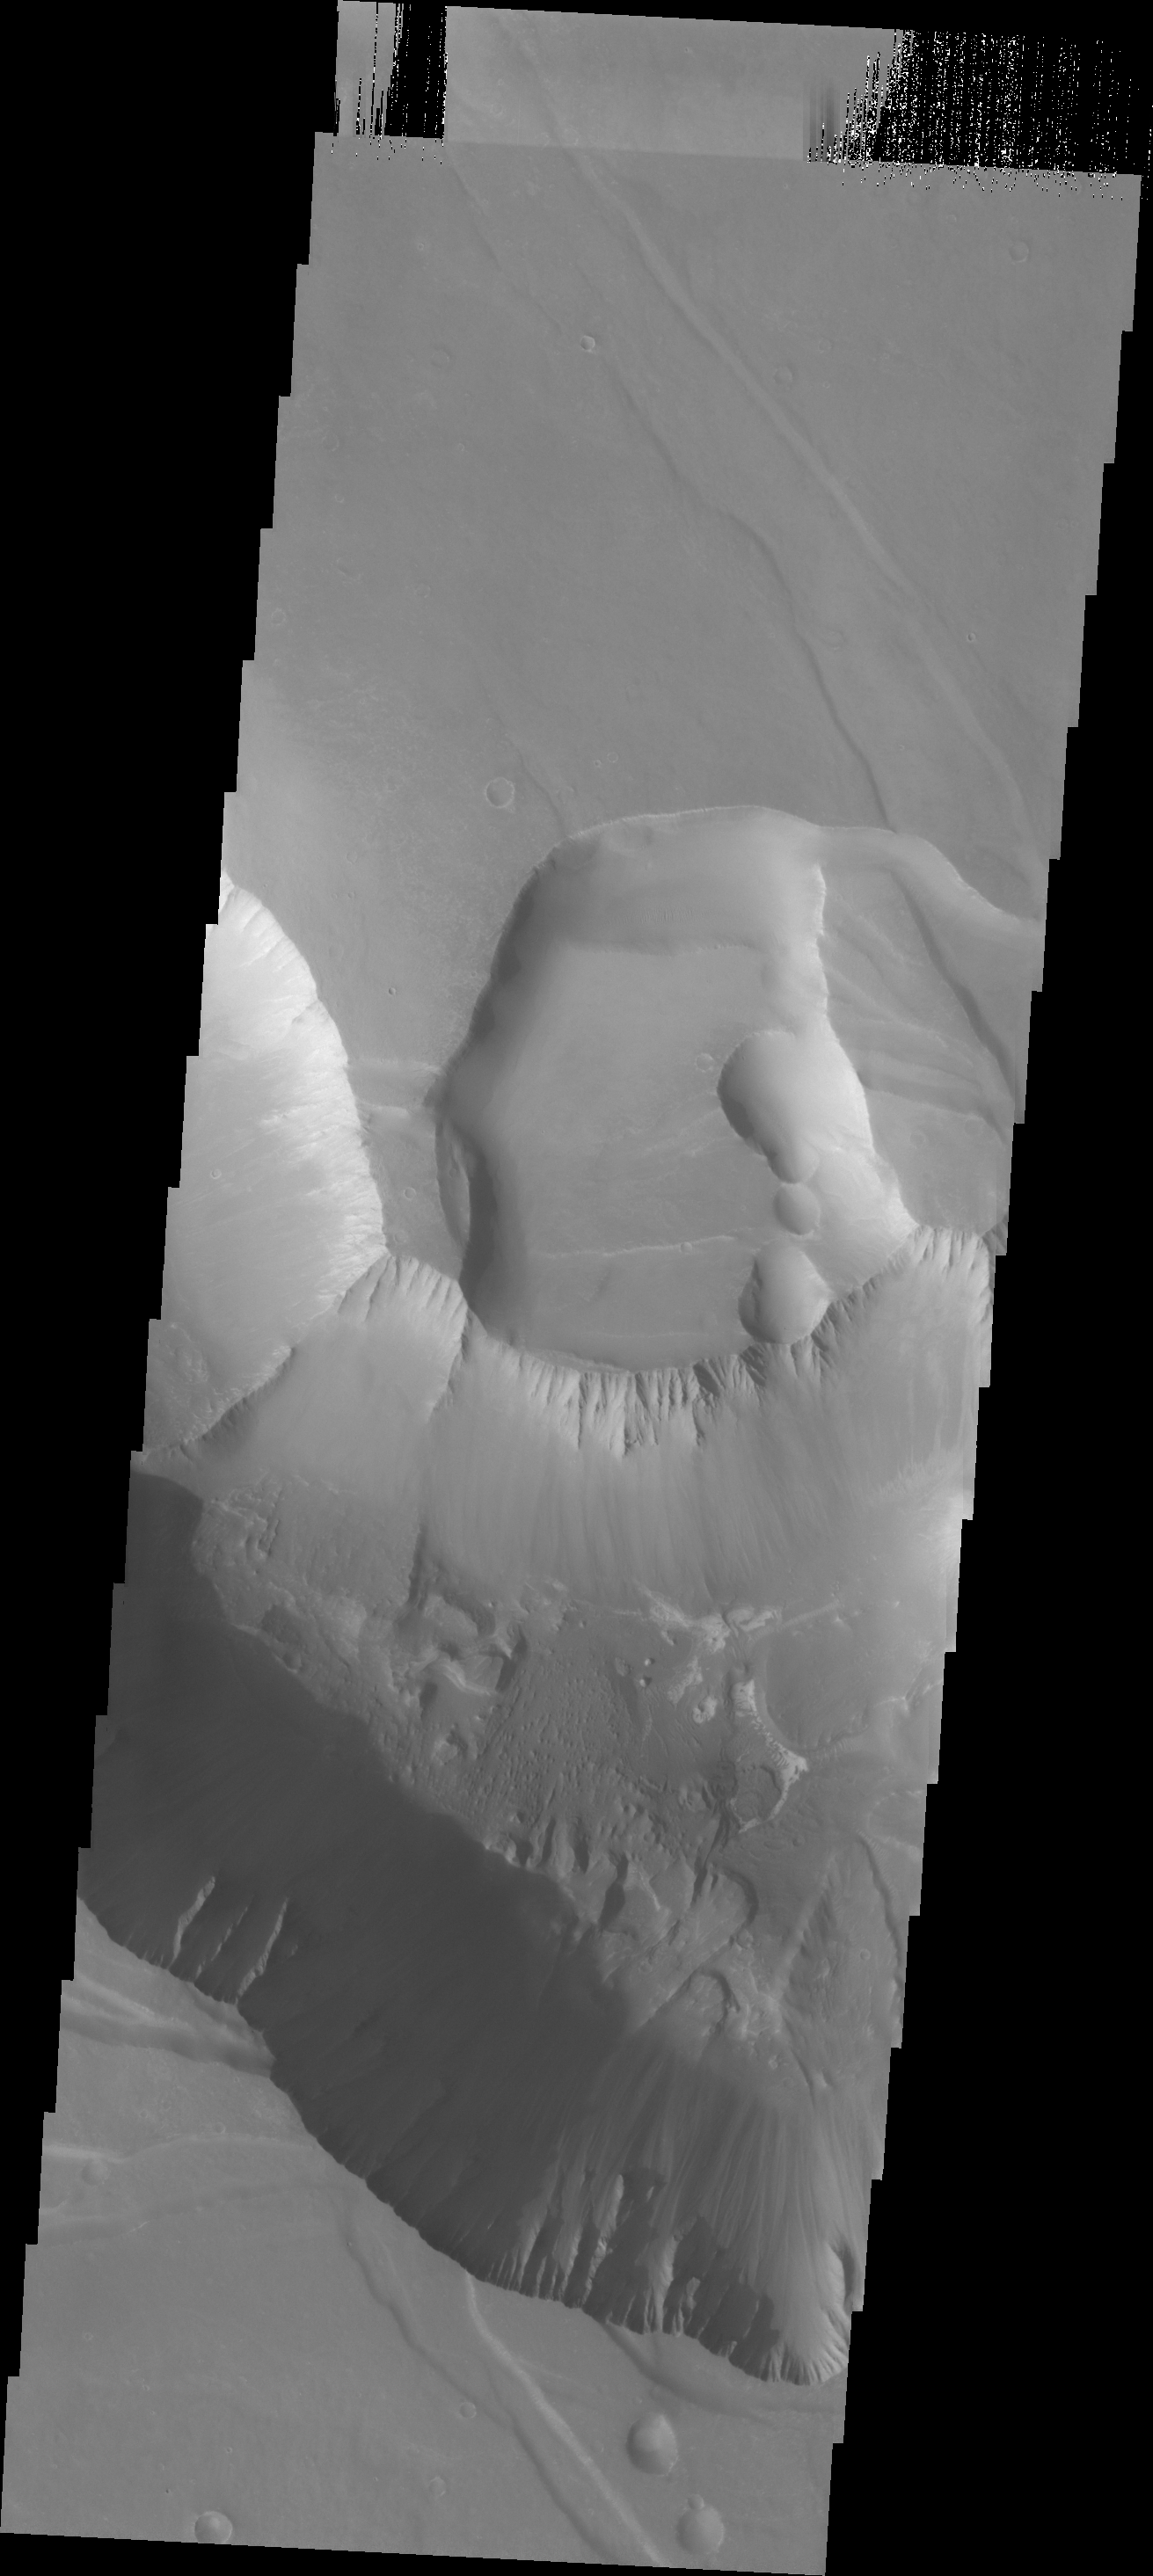

Landslide Deposits

Today’s VIS image shows several small landslide deposits in Noctis Labyrinthus.

Credit: NASA/JPL-Caltech/ASU